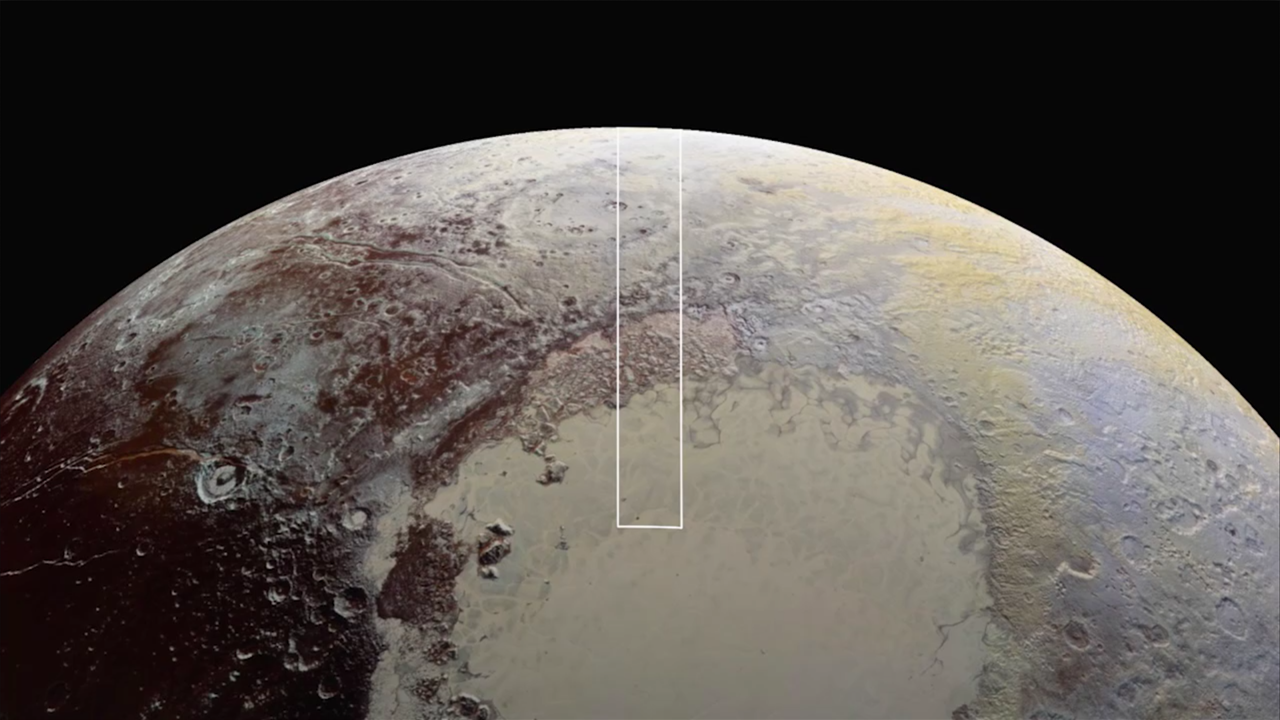

New Horizons’ Very Best View of Pluto (movie)

View the movie

This movie is composed of the sharpest views of Pluto that NASA’s New Horizons spacecraft obtained during its flyby of the distant planet on July 14, 2015. The pictures are part of a sequence taken near New Horizons’ closest approach to Pluto, with resolutions of about 250-280 feet (77-85 meters) per pixel — revealing features smaller than half a city block on Pluto’s diverse surface. The images include a wide variety of spectacular, cratered, mountainous and glacial terrains — giving scientists and the public alike a breathtaking, super-high resolution window on Pluto’s geology.

The images form a strip 50 miles (80 kilometers) wide trending from Pluto’s jagged horizon about 500 miles (800 kilometers) northwest of the informally named Sputnik Planum, across the al-Idrisi mountains, onto the shoreline of Sputnik Planum and then across its icy plains. They were made with the telescopic Long Range Reconnaissance Imager (LORRI) aboard New Horizons, over a timespan of about a minute centered on 11:36 UT on July 14 — just about 15 minutes before New Horizons’ closest approach to Pluto — from a range of just 10,000 miles (17,000 kilometers). They were obtained with an unusual observing mode; instead of working in the usual “point and shoot,” LORRI snapped pictures every three seconds while the Ralph/Multispectral Visual Imaging Camera (MVIC) aboard New Horizons was scanning the surface. This mode requires unusually short exposures to avoid blurring the images.

All told, the images are six times better than the resolution of the global Pluto map New Horizons obtained, and five times better than the best images of Pluto’s cousin Triton, Neptune’s large moon, obtained by Voyager 2 in 1989.

The Johns Hopkins University Applied Physics Laboratory in Laurel, Maryland, designed, built, and operates the New Horizons spacecraft, and manages the mission for NASA’s Science Mission Directorate. The Southwest Research Institute, based in San Antonio, leads the science team, payload operations and encounter science planning. New Horizons is part of the New Frontiers Program managed by NASA’s Marshall Space Flight Center in Huntsville, Alabama.

Credit: NASA/Johns Hopkins University Applied Physics Laboratory/Southwest Research Institute